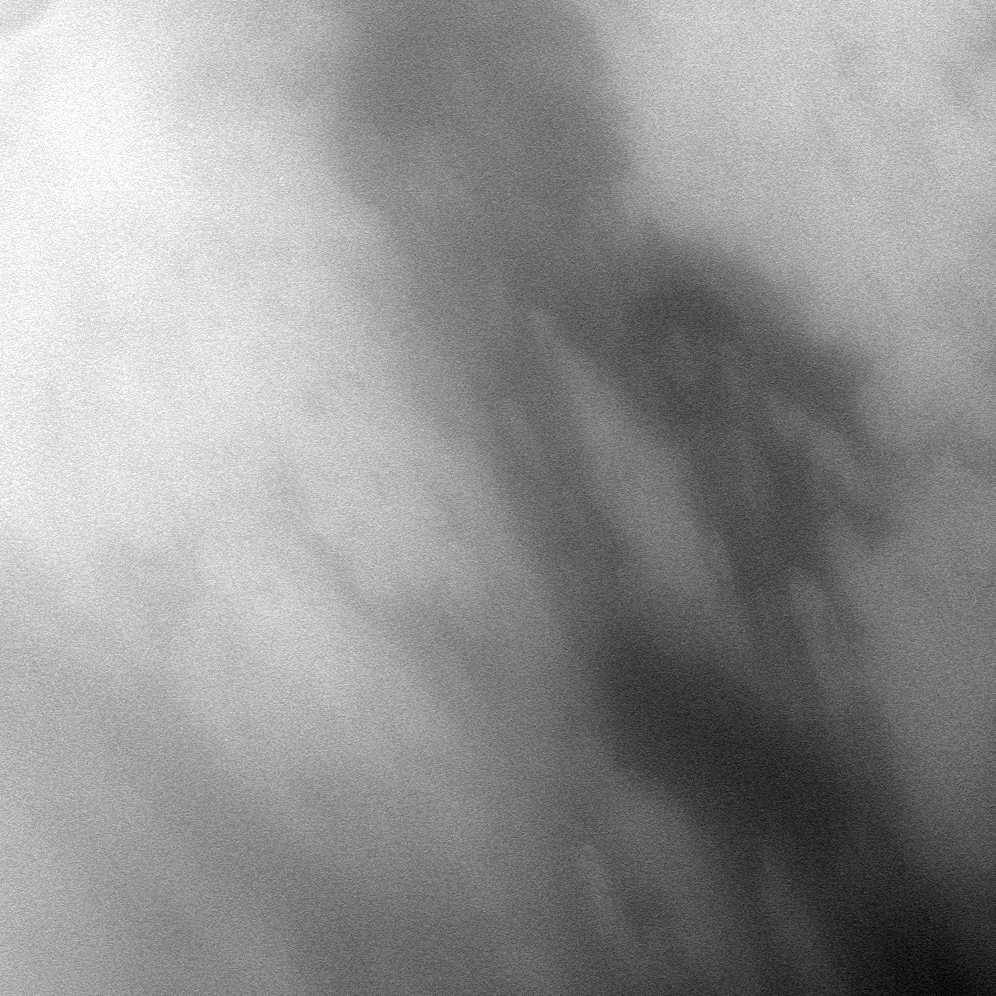

West of the Probe

The Cassini spacecraft peers through Titan’s atmosphere at the region called Adiri, west of the landing site of the Huygens probe on the anti-Saturn side of the moon.

See PIA06201 and PIA08115 to learn more. This view is centered on terrain at 22 degrees south latitude, 209 degrees west longitude. North on Titan (5,150 kilometers, or 3,200 miles across) is up and rotated 36 degrees to the right.

The image was taken with the Cassini spacecraft narrow-angle camera on Dec. 12, 2009 using a spectral filter sensitive to wavelengths of near-infrared light centered at 938 nanometers. The view was obtained at a distance of approximately 130,000 kilometers (81,000 miles) from Titan. Image scale is 766 meters (2,513 feet) per pixel.

The Cassini-Huygens mission is a cooperative project of NASA, the European Space Agency and the Italian Space Agency. The Jet Propulsion Laboratory, a division of the California Institute of Technology in Pasadena, manages the mission for NASA’s Science Mission Directorate, Washington, D.C. The Cassini orbiter and its two onboard cameras were designed, developed and assembled at JPL. The imaging operations center is based at the Space Science Institute in Boulder, Colo.

Credit: NASA/JPL/Space Science Institute